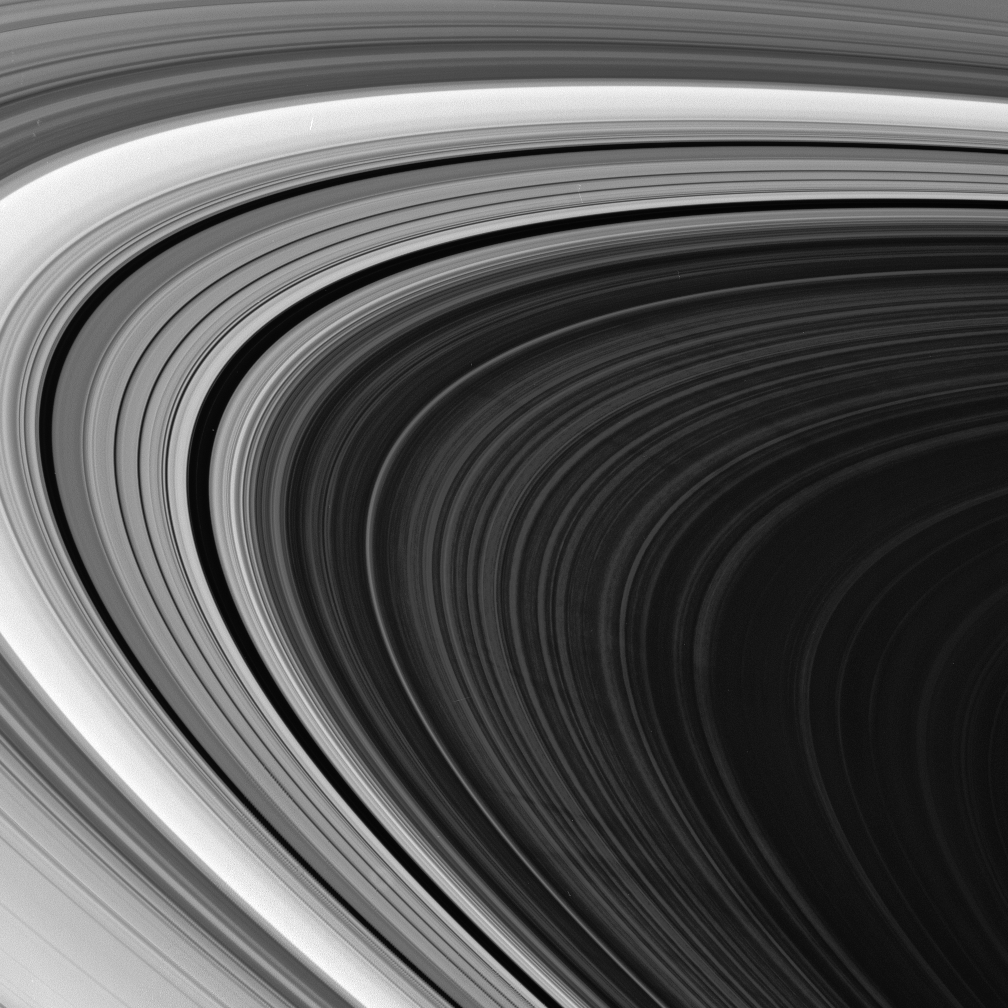

Puzzling Spokes

The Cassini spacecraft spies multiple spokes in Saturn’s outer B ring. The precise origin and evolution of these transient features continue to provide ring scientists with intriguing puzzles to solve.

Most of these spokes are about 4,000 kilometers (2,500 miles) long; the two near the bottom of the scene are about 1,000 kilometers (600 miles) wide.

This view looks toward the unilluminated side of the rings from about 8 degrees above the ringplane.

The image was taken in visible green light with the Cassini spacecraft narrow-angle camera on June 2, 2007. The view was acquired at a distance of approximately 2.2 million kilometers (1.4 million miles) from Saturn. Image scale is 13 kilometers (8 miles) per pixel.

The Cassini-Huygens mission is a cooperative project of NASA, the European Space Agency and the Italian Space Agency. The Jet Propulsion Laboratory, a division of the California Institute of Technology in Pasadena, manages the mission for NASA’s Science Mission Directorate, Washington, D.C. The Cassini orbiter and its two onboard cameras were designed, developed and assembled at JPL. The imaging operations center is based at the Space Science Institute in Boulder, Colo.

Credit: NASA/JPL/Space Science Institute